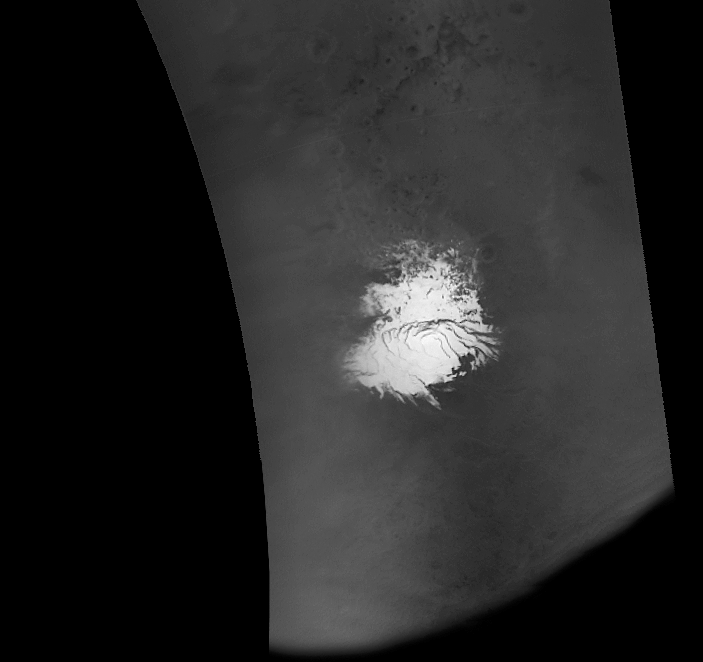

MOC Imaging Resumes

9 September 2005
Early on 8 September 2005 (Universal Time), the Mars Global Surveyor (MGS) Mars Orbiter Camera (MOC) resumed imaging of Mars after a nearly 2-week hiatus to recover the spacecraft from a glitch that put MGS into a protective “safe mode.” The MOC was turned on during MGS orbit 29053, while the spacecraft was flying across day side of the planet. MOC then resumed taking pictures on the next orbit, 29054. Shown here is a portion of the first picture acquired following MOC turn-on. The image shows a view of the martian south polar region, as it appeared on 8 September 2005. The image was taken by MOC’s red wide angle camera. In this case, the spacecraft began imaging Mars as it passed across the southern terminator, at the bottom of the image. MGS then flew southward, over the polar cap, then northward toward the equator. The equatorial region is further north than the area shown here. The image not only provided the MOC team a confirmation that MOC imaging has resumed, this particular image, in the map-projected form shown here, is being used by the team to assist in setting the exposures for MOC narrow angle camera images that will be acquired from the south polar region over the next several days.

Location near: 90°S
Illumination from: upper left
Season: Southern Summer

Credit: NASA/JPL/Malin Space Science Systems